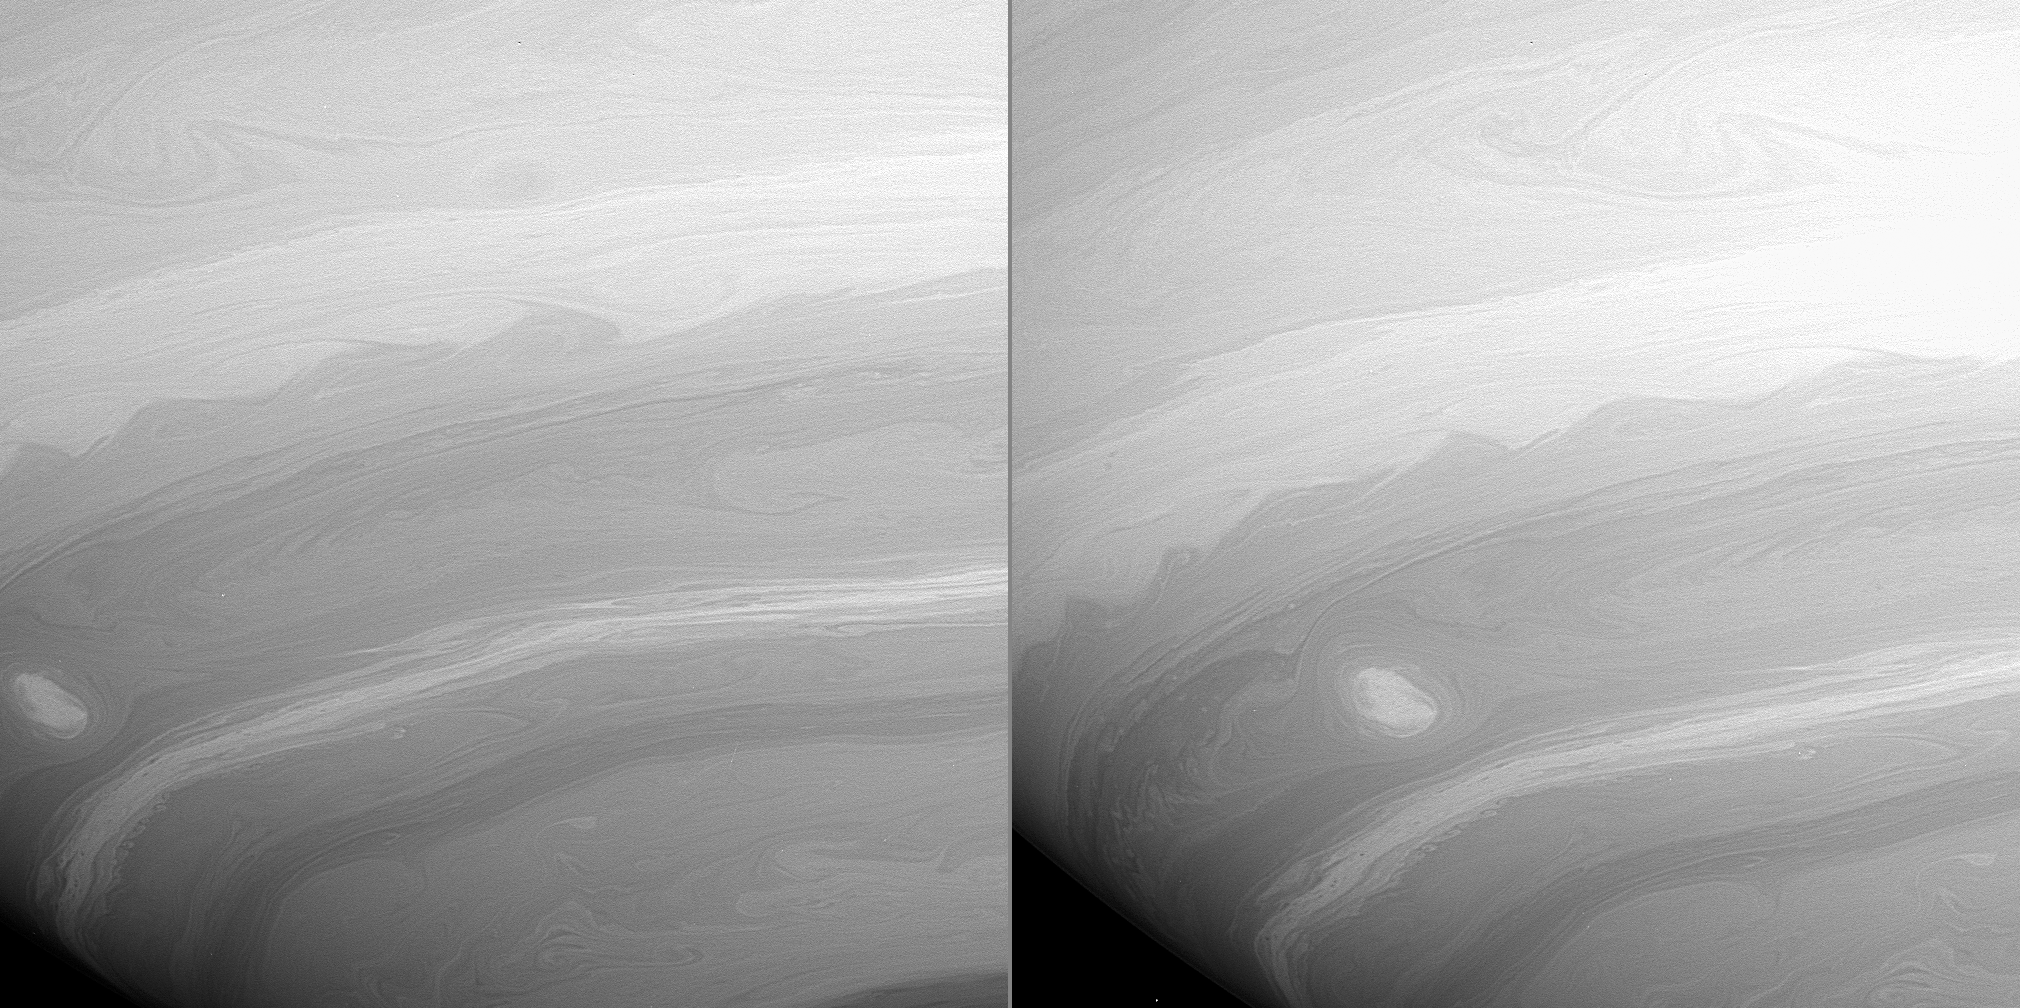

“2-D” Flow

These two Cassini images taken 23 minutes apart show many vortices and turbulent wakes in Saturn’s atmosphere. They also show the overall filamentary structure of the flow in the atmosphere. Many of the narrow cloud streaks that extend and curl over great distances maintain their integrity, rather than mixing with neighboring air parcels. This type of behavior is a characteristic of what scientists call “two-dimensional turbulence.”

In two-dimensional turbulence, the patterns in flowing fluids, such as the gases in an atmosphere, can behave rather like the patterns seen in a thin, soapy or oily film floating on water. These systems have little relative thickness and involve very different physics than three-dimensional turbulent systems.

Contrast in the images was enhanced to aid the visibility of atmospheric features.

The images were taken in visible light with the Cassini spacecraft wide-angle camera on Aug. 20, 2005, at a mean distance of approximately 484,000 kilometers (301,000 miles) from Saturn. The image scale is about 26 kilometers (16 miles) per pixel.

The Cassini-Huygens mission is a cooperative project of NASA, the European Space Agency and the Italian Space Agency. The Jet Propulsion Laboratory, a division of the California Institute of Technology in Pasadena, manages the mission for NASA’s Science Mission Directorate, Washington, D.C. The Cassini orbiter and its two onboard cameras were designed, developed and assembled at JPL. The imaging operations center is based at the Space Science Institute in Boulder, Colo.

Credit: NASA/JPL/Space Science Institute